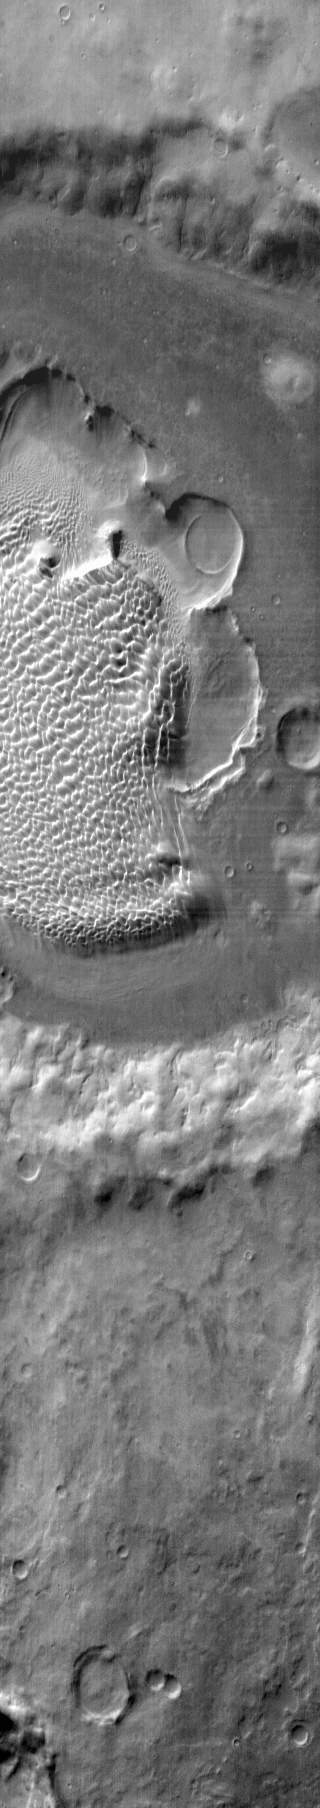

Rabe Crater Dunes

This daytime IR image shows the sand sheet with dune forms located on the floor of Rabe Crater.

Image information: IR instrument. Latitude -44.1N, Longitude 34.9E. 120 meter/pixel resolution.

Please see the THEMIS Data Citation Note for details on crediting THEMIS images.

Note: this THEMIS visual image has not been radiometrically nor geometrically calibrated for this preliminary release. An empirical correction has been performed to remove instrumental effects. A linear shift has been applied in the cross-track and down-track direction to approximate spacecraft and planetary motion. Fully calibrated and geometrically projected images will be released through the Planetary Data System in accordance with Project policies at a later time.

NASA’s Jet Propulsion Laboratory manages the 2001 Mars Odyssey mission for NASA’s Office of Space Science, Washington, D.C. The Thermal Emission Imaging System (THEMIS) was developed by Arizona State University, Tempe, in collaboration with Raytheon Santa Barbara Remote Sensing. The THEMIS investigation is led by Dr. Philip Christensen at Arizona State University. Lockheed Martin Astronautics, Denver, is the prime contractor for the Odyssey project, and developed and built the orbiter. Mission operations are conducted jointly from Lockheed Martin and from JPL, a division of the California Institute of Technology in Pasadena.

Credit: NASA/JPL/ASU